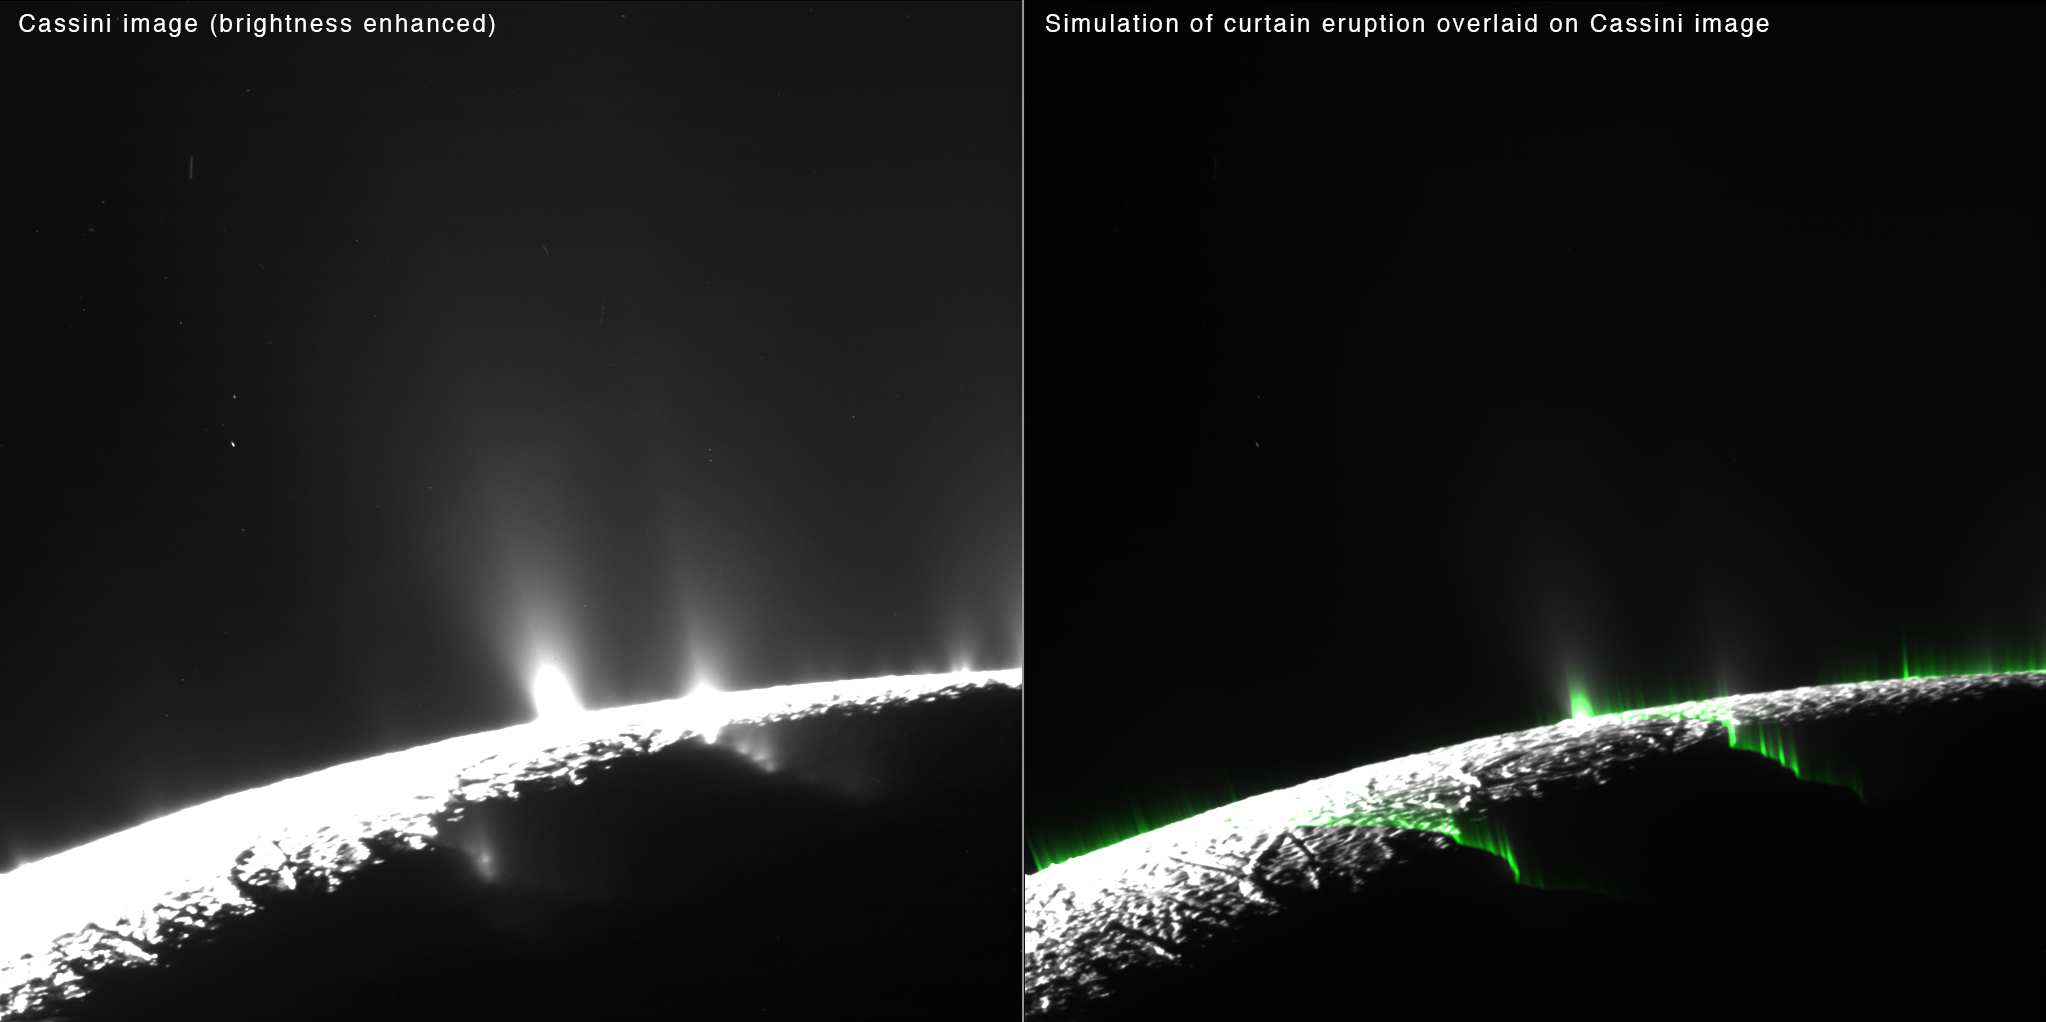

Enceladus Curtains: Comparing Data and Simulation

Researchers modeled eruptions on Saturn’s moon Enceladus as uniform curtains along prominent fractures that stretch across the icy moon’s south pole. They found that brightness enhancements appear as optical illusions in places where the viewer is looking through a “fold” in the curtain. The folds exist because the fractures in Enceladus’ surface are more wavy than perfectly straight. The researchers think this optical illusion is responsible for most — but not all — of what appear to be individual jets. Some discrete jets are still required to explain Cassini’s observations.

Phantom jets in simulated images produced by the scientists line up nicely with some of the features in real Cassini images that appear to be discrete columns of spray. The correspondence between simulation and spacecraft data suggests that much of the discrete-jet structure is an illusion.

Curtain eruptions occur on Earth where molten rock, or magma, gushes out of a deep fracture. These eruptions, which often create spectacular curtains of fire, are seen in places like Hawaii, Iceland and the Galapagos Islands.

See PIA19060 for a related image.

The Cassini-Huygens mission is a cooperative project of NASA, the European Space Agency and the Italian Space Agency. NASA’s Jet Propulsion Laboratory, a division of the California Institute of Technology in Pasadena, manages the mission for NASA’s Science Mission Directorate, Washington. The Cassini orbiter and its two onboard cameras were designed, developed and assembled at JPL. The imaging operations center is based at the Space Science Institute in Boulder, Colo.

Credit: NASA/JPL-Caltech/SSI/PSI